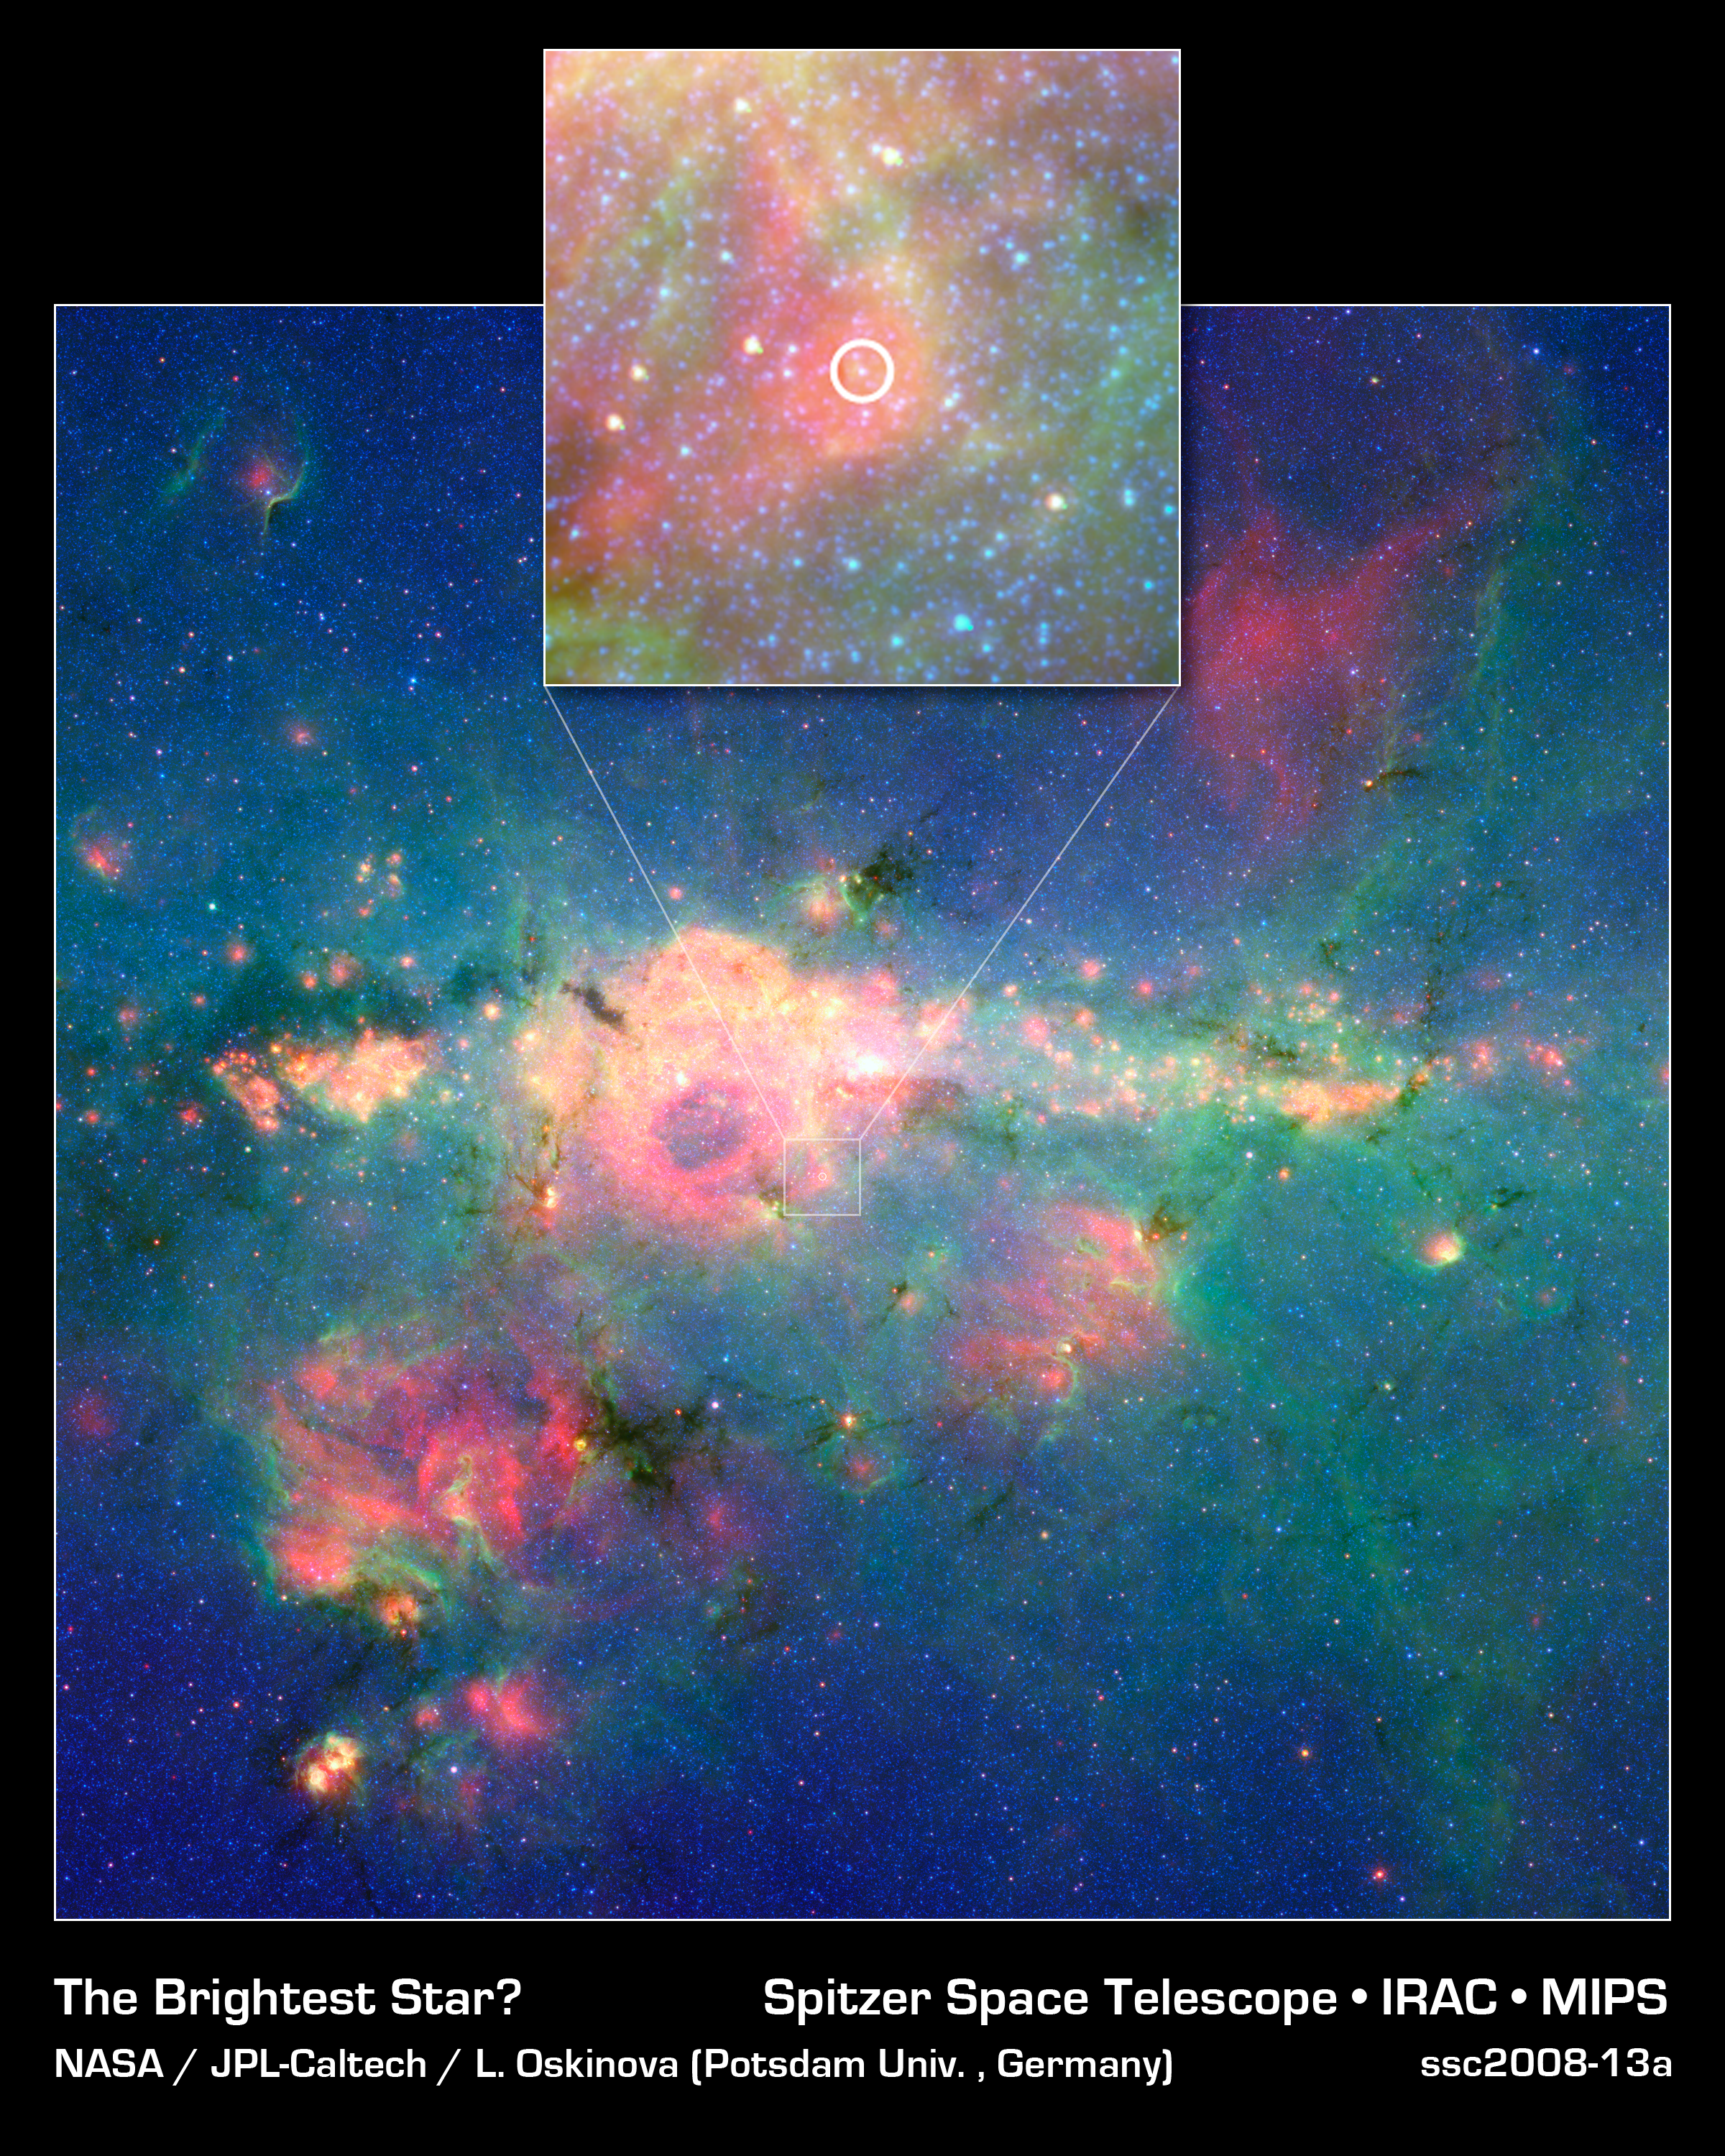

'Peony Nebula' Star Settles for Silver Medal

If our galaxy, the Milky Way, were to host its own version of the Olympics, the title for the brightest known star would go to a massive star called Eta Carina. However, a new runner-up -- now the second-brightest star in our galaxy -- has been discovered in the galaxy's dusty and frenzied interior. This image from NASA's Spitzer Space Telescope shows the new silver medalist, circled in the inset above, in the central region of our Milky Way. Dubbed the 'Peony nebula' star, this blazing ball of gas shines with the equivalent light of 3.2 million suns. The reigning champ, Eta Carina, produces the equivalent of 4.7 million suns worth of light -- though astronomers say these estimates are uncertain, and it's possible that the Peony nebula star could be even brighter than Eta Carina.If the Peony star is so bright, why doesn't it stand out more in this view? The answer is dust. This star is located in a very dusty region jam packed with stars. In fact, there could be other super bright stars still hidden deep in the stellar crowd. Spitzer's infrared eyes allowed it to pierce the dust and assess the Peony nebula star's true brightness. Likewise, infrared data from the European Southern Observatory's New Technology Telescope in Chile were integral in calculating the Peony nebula star's luminosity.The Peony nebula, which surrounds the Peony nebular star, is the reddish cloud of dust in and around the white circle.This is a three-color composite showing infrared observations from two Spitzer instruments. Blue represents 3.6-micron light and green shows light of 8 microns, both captured by Spitzer's infrared array camera. Red is 24-micron light detected by Spitzer's multiband imaging photometer.

Credit: NASA/JPL-Caltech/Potsdam Univ.